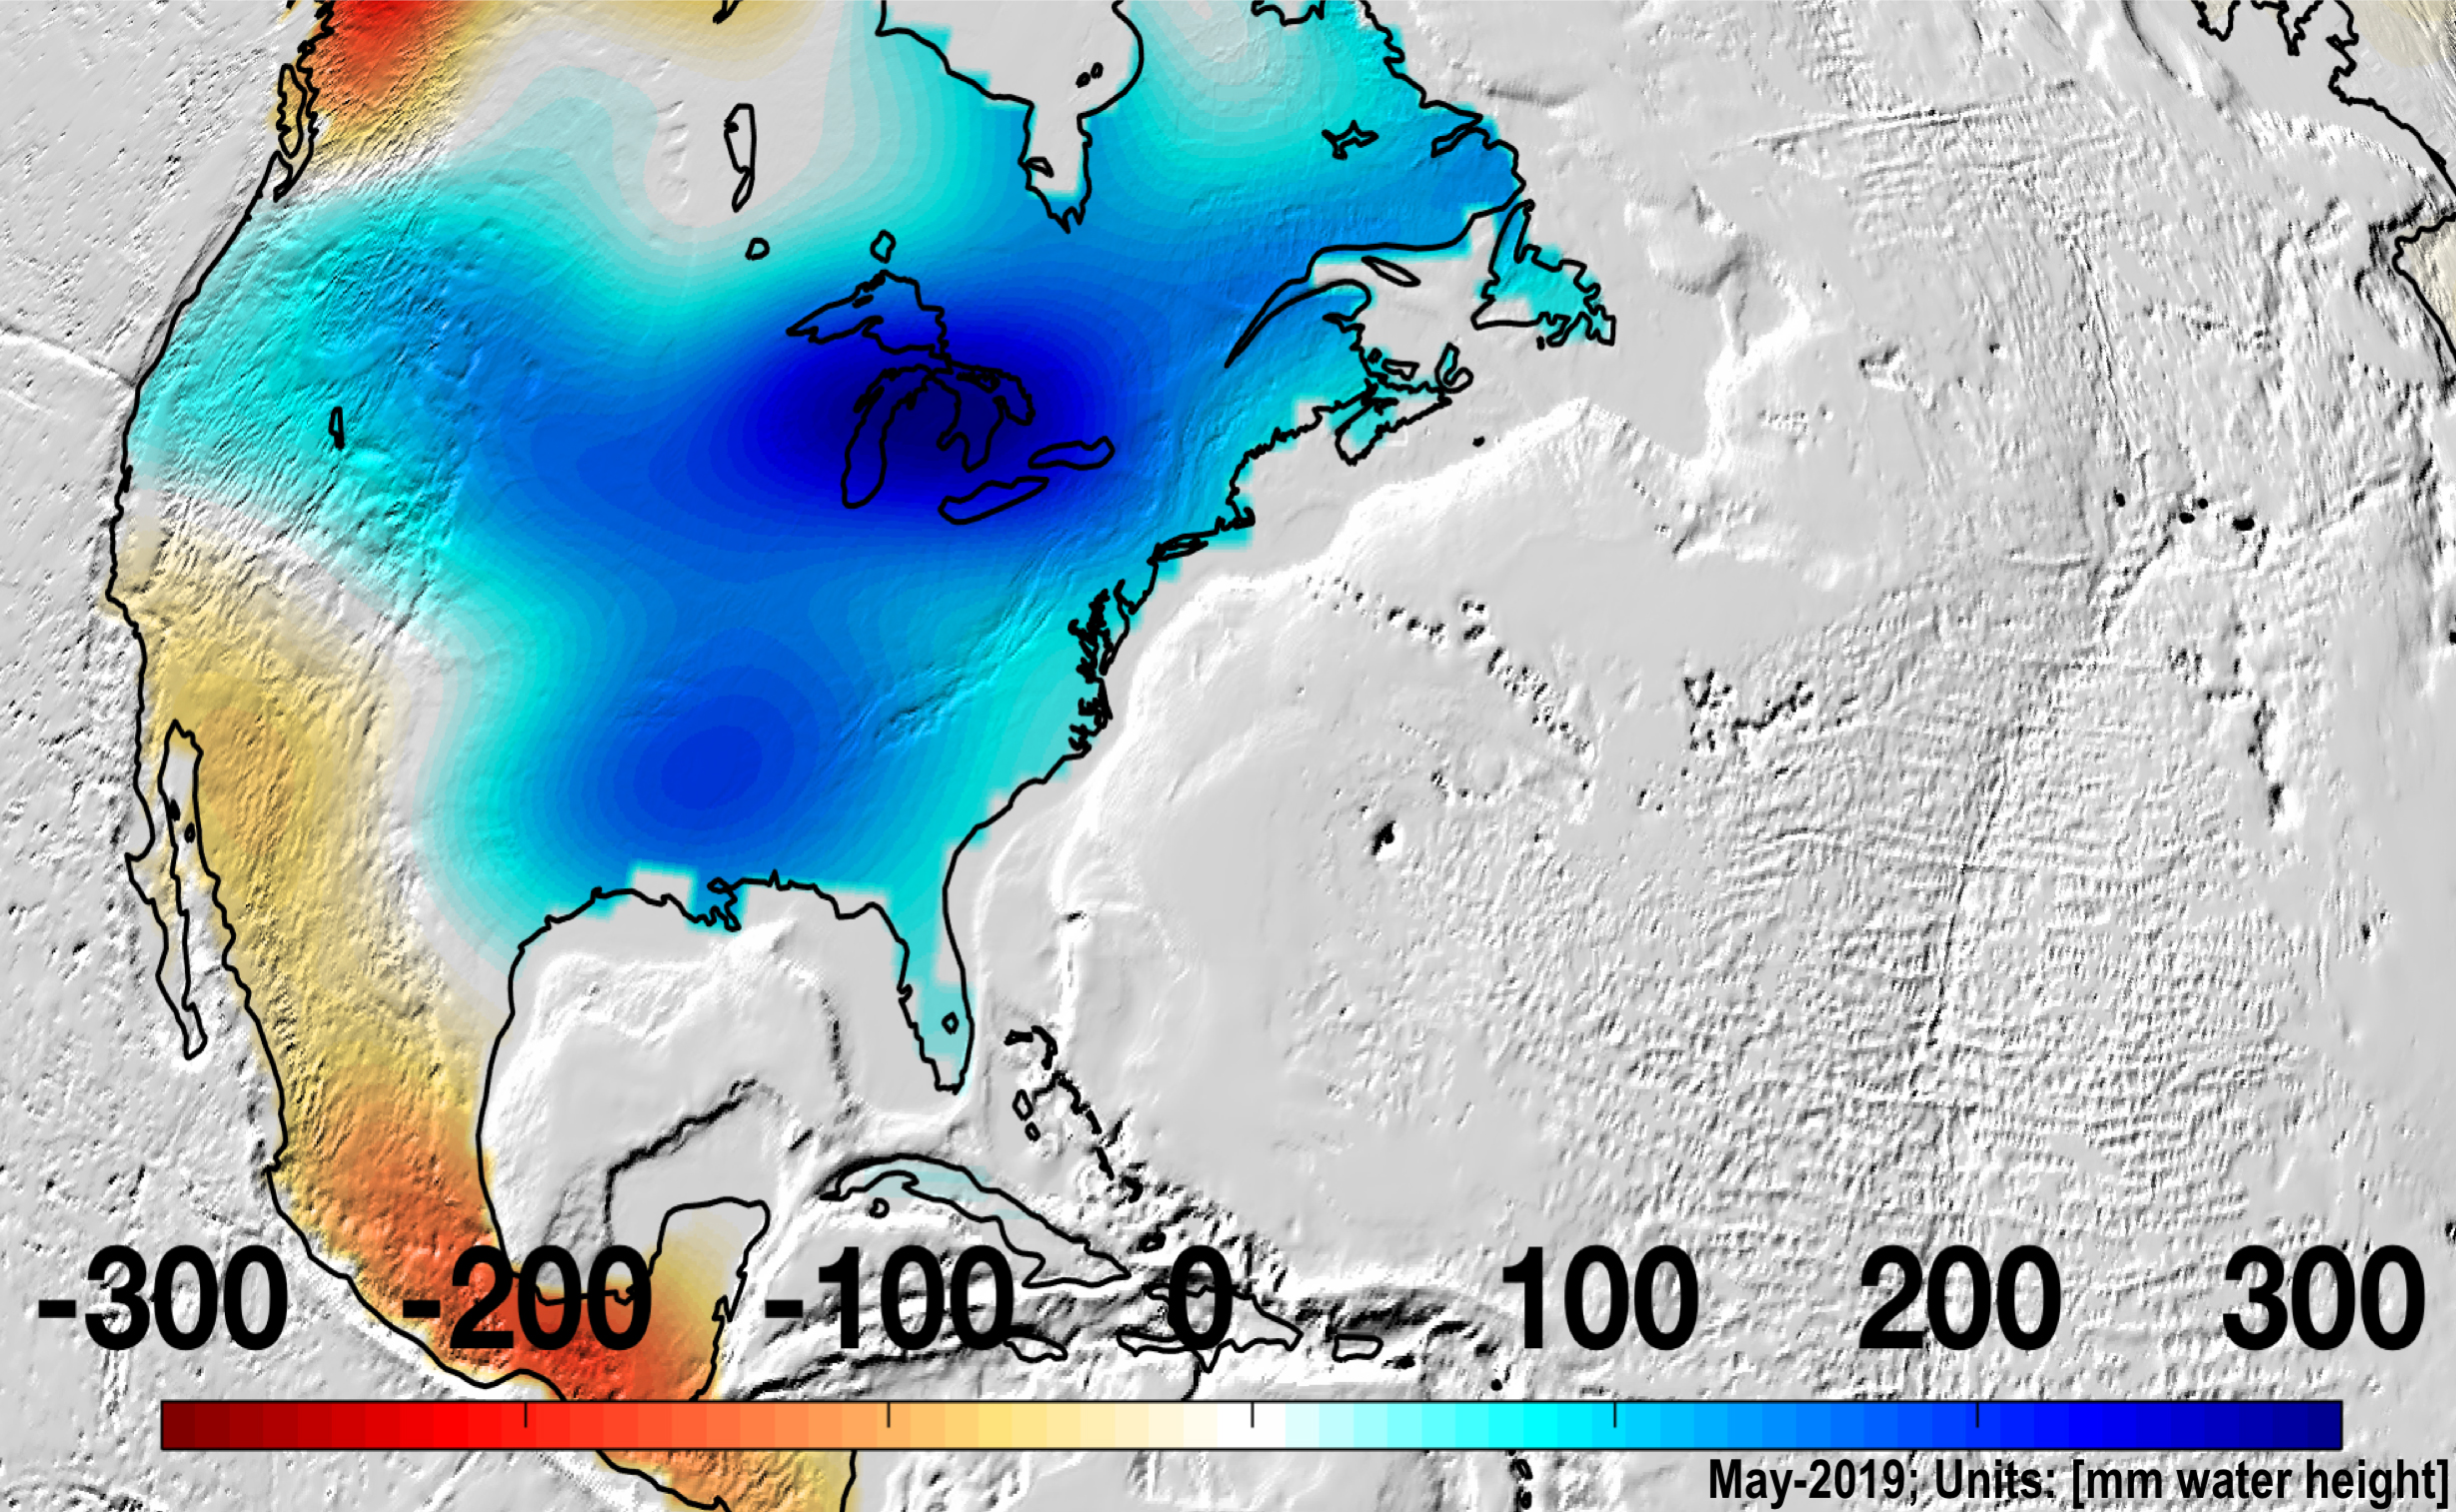

Changes in Mass, North America

North America was almost entirely above its long-term average in mass in May 2019, due to Midwestern flooding, with the runoff raising the Great Lakes to record levels.

Credit: NASA/JPL-Caltech